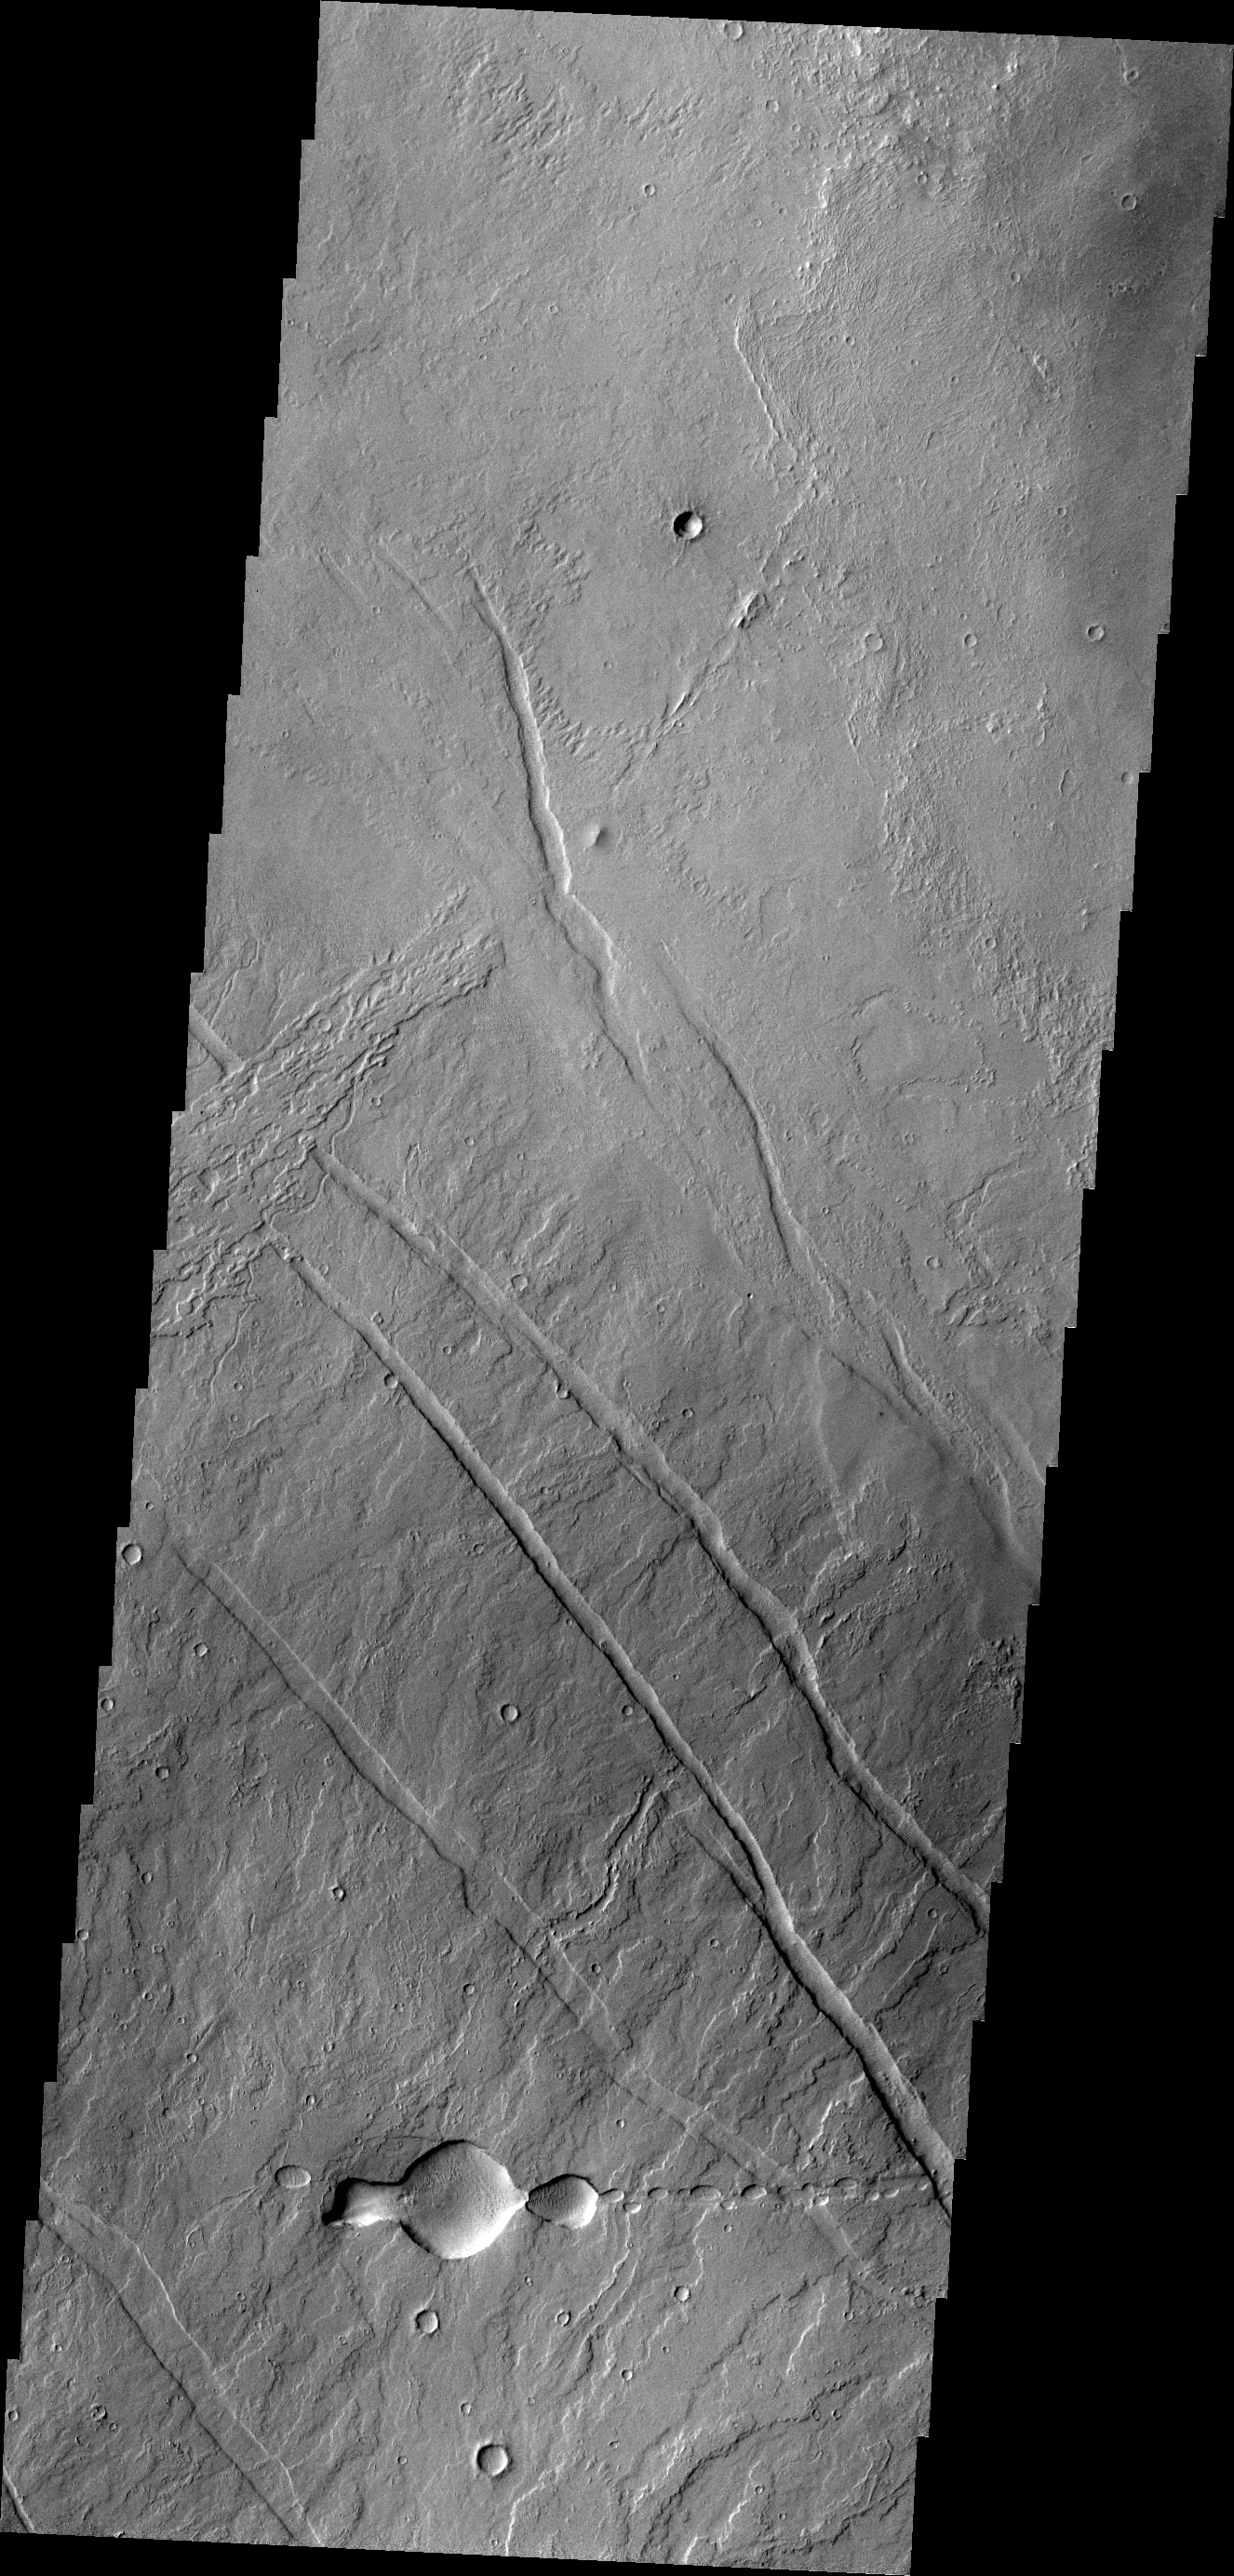

Tharsis Volcanics

This image of the Tharsis region illustrates relative age relations. Fractures occurred in old lava flows and then younger lava flows covered the fractures.

Credit: NASA/JPL/ASU